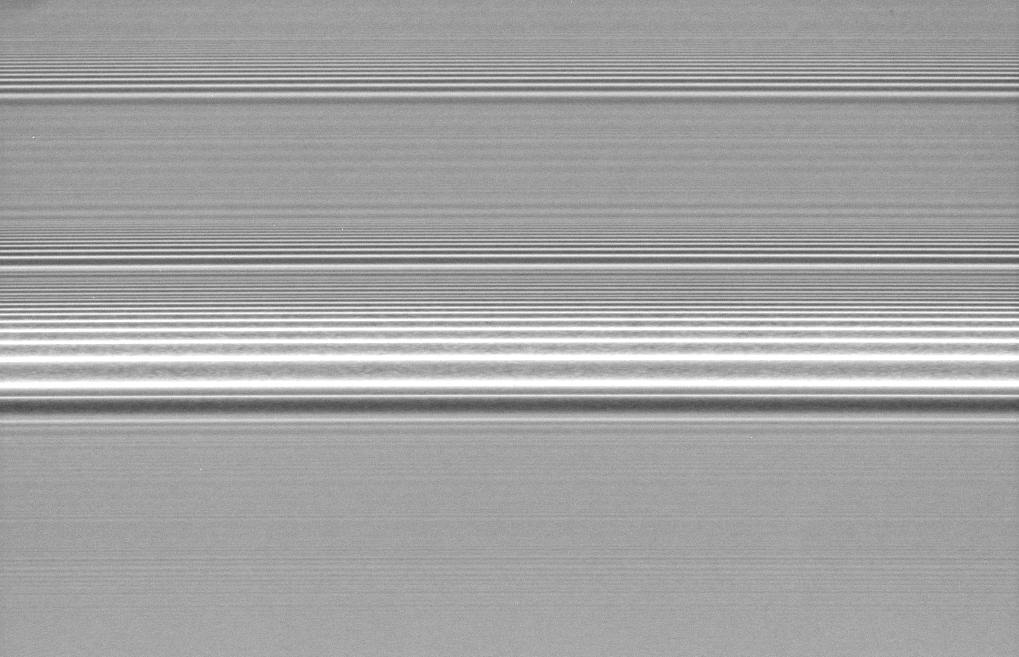

Spiral Density Waves

Several spiral density waves in Saturn’s A ring are seen in this detailed view. There is a grainy texture visible between the brightness peaks in the most prominent wave. Scientists think the graininess might be indicative of self-gravitating clumps of material that are formed by the spiraling wave.

Downward in the image represents the direction toward Saturn. This view looks toward the lit side of the rings from about 42 degrees below the ringplane.

The image was taken in visible light with the Cassini spacecraft wide-angle camera on Nov. 8, 2006. Cassini was then at a distance of approximately 300,000 kilometers (200,000 miles) from Saturn and at a Sun-Saturn-spacecraft, or phase, angle of 27 degrees. Image scale is 1 kilometer (4,580 feet) per pixel.

The Cassini-Huygens mission is a cooperative project of NASA, the European Space Agency and the Italian Space Agency. The Jet Propulsion Laboratory, a division of the California Institute of Technology in Pasadena, manages the mission for NASA’s Science Mission Directorate, Washington, D.C. The Cassini orbiter and its two onboard cameras were designed, developed and assembled at JPL. The imaging operations center is based at the Space Science Institute in Boulder, Colo.

Credit: NASA/JPL/Space Science Institute